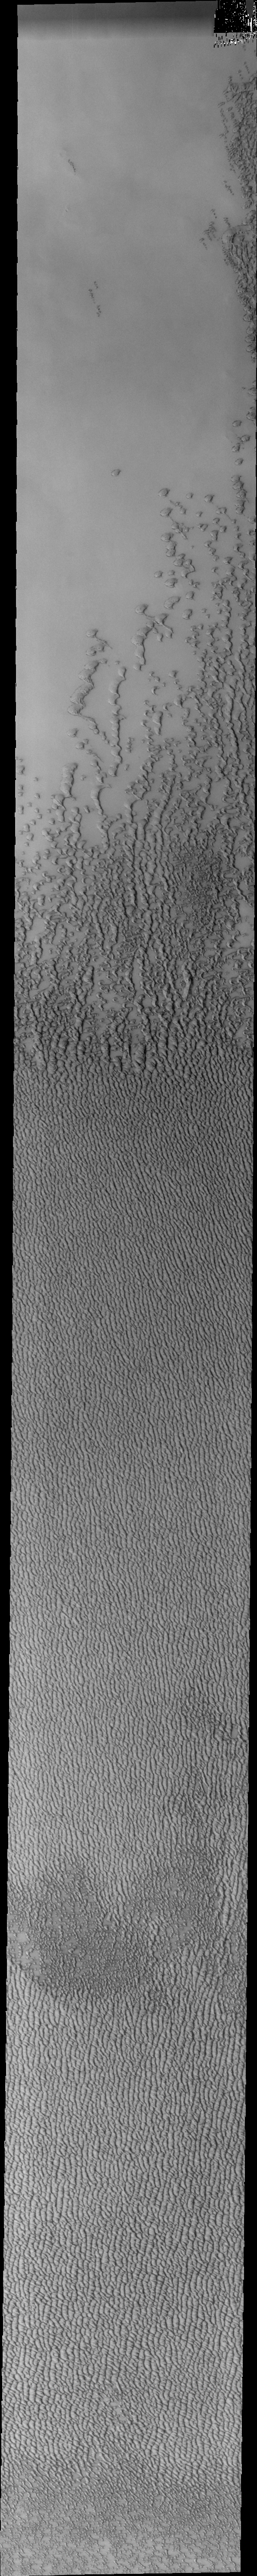

Investigating Mars: Siton Undae

Siton Undae is a large dune field located in the northern plains near Escorial Crater. Siton Undae is west of the crater and is one of three dune fields near the crater. The nearby north polar cap is dissected by Chasma Boreale, which exposes an ice free surface. This image crosses the center of the dune field and was collected in early spring.

The Odyssey spacecraft has spent over 15 years in orbit around Mars, circling the planet more than 69000 times. It holds the record for longest working spacecraft at Mars. THEMIS, the IR/VIS camera system, has collected data for the entire mission and provides images covering all seasons and lighting conditions. Over the years many features of interest have received repeated imaging, building up a suite of images covering the entire feature. From the deepest chasma to the tallest volcano, individual dunes inside craters and dune fields that encircle the north pole, channels carved by water and lava, and a variety of other feature, THEMIS has imaged them all. For the next several months the image of the day will focus on the Tharsis volcanoes, the various chasmata of Valles Marineris, and the major dunes fields. We hope you enjoy these images!

Credit: NASA/JPL-Caltech/ASU